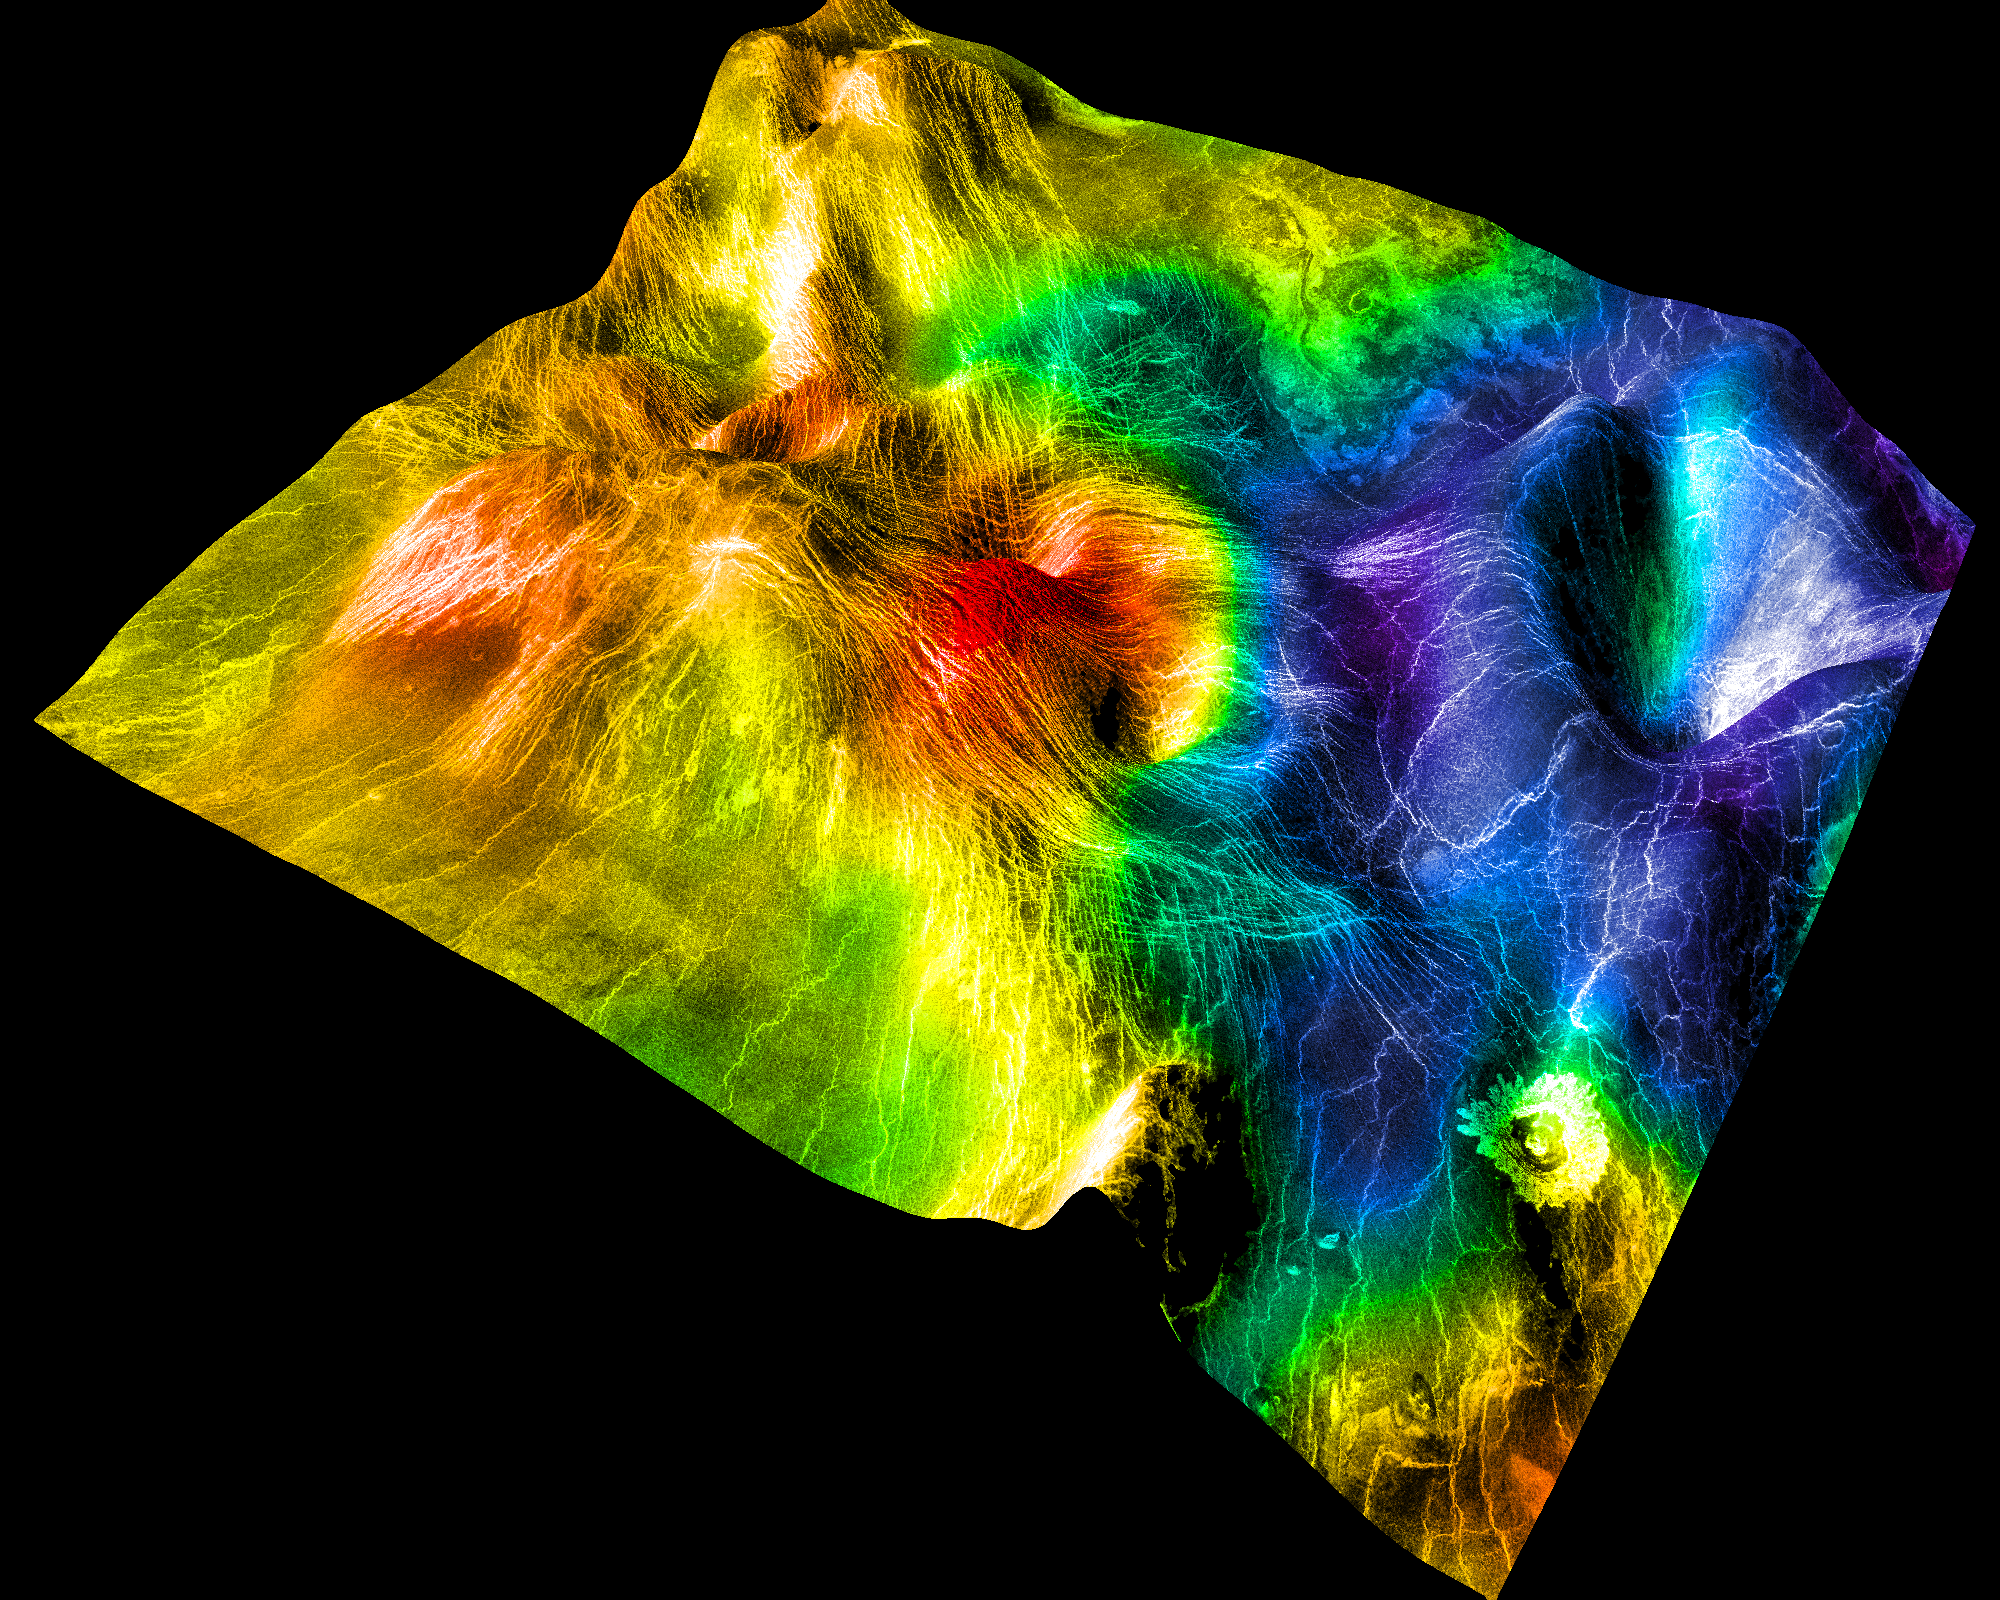

Magellan’s Perspective View of Sedna Planitia, 45° N, 11° E

This perspective view of Venus, generated by computer from Magellan data and color-coded with emissivity, shows part of the lowland plains in Sedna Planitia. Circular depressions with associated fracture patterns called “coronae” are apparently unique to the lowlands of Venus, and tend to occur in linear clusters along the planet’s major tectonic belts. Coronae differ greatly in size and detailed morphology: the central depression may or may not lie below the surrounding plains, and may or may not be surrounded by a raised rim or a moat outside the rim. The corona shown here is relatively small (~100 km in diameter and ~1 km deep) and is of the subtype known as an “arachnoid” because of the spider-like configuration of concentric (body) and radial (legs) fractures. Coronae are thought to be caused by localized “hot spot” magmatic activity in Venus’ subsurface. Intrusion of magma into the crust first pushes up the surface, after which cooling and contraction create the central depression and generate a pattern of concentric fractures. In some cases, lava may be extruded onto the surface. The fractured ridge at the left is classified as a “nova” or “stellate fracture center” and is believed to represent an early phase of corona formation, in which subsidence due to cooling has not yet created the central depression, and the fracture pattern is still entirely radial. Magellan MIDR quadrangle* containing this image: C1-45N011. Image resolution (m): 225. Size of region shown (E-W x N-S, in km): 439 x 474. Range of emissivities from violet to red: 0.82 — 0.88. Vertical exaggeration: 100. Azimuth of viewpoint (deg clockwise from East): 150. Elevation of viewpoint (km): 600. *Quadrangle name indicates approximate center latitude (N=north, S=south) and center longitude (East).

Credit: NASA/JPL/USGS